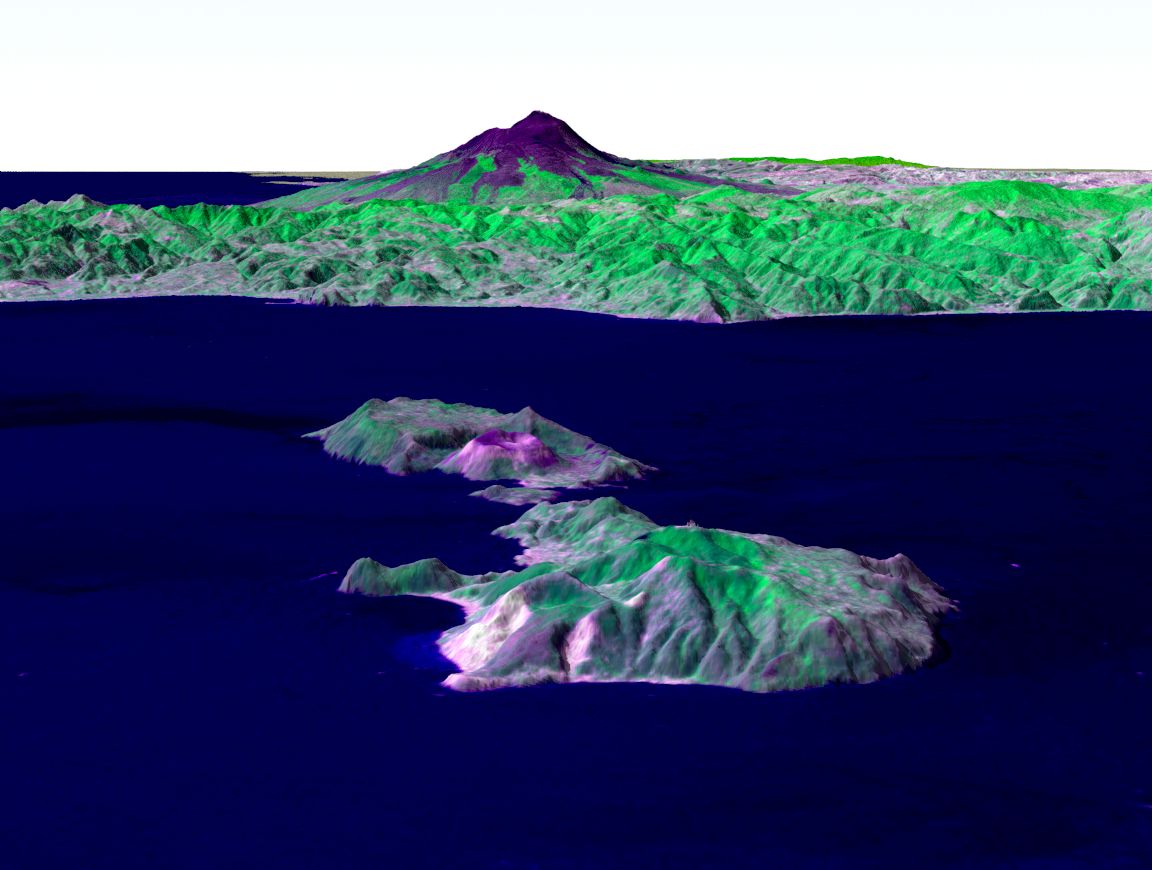

Perspective View, Mt. Etna, Italy & the Aeolian Islands

Italy’s Mount Etna and the Aeolian Islands are the focus of this perspective view made from an Advanced Spaceborne Thermal and Emission Radiometer (ASTER) image from NASA’s Terra spacecraft overlaid on Shuttle Radar Topography Mission (SRTM) topography. The image is looking south with the islands of Lipari and Vulcano in the foreground and Etna with its dark lava flows on the skyline. Vulcano also hosts an active volcano, the cone of which is prominent. In late October 2002, Etna erupted again, sending lava flows down the north and south sides of the volcano. The north flows are near the center of this view, but the ASTER image is from before the eruption.

In addition to the terrestrial applications of these data for understanding active volcanoes and hazards associated with them such as lava flows and explosive eruptions, geologists studying Mars find these data useful as an analog to martian landforms and geologic processes. In late September 2002, a field conference with the theme of Terrestrial Analogs to Mars focused on Mount Etna allowing Mars geologists to see in person the types of features they can only sample remotely.

Elevation data used in this image was acquired by SRTM aboard the Space Shuttle Endeavour, launched on Feb. 11, 2000. SRTM used the same radar instrument that comprised the Spaceborne Imaging Radar-C/X-Band Synthetic Aperture Radar (SIR-C/X-SAR) that flew twice on the Space Shuttle Endeavour in 1994. SRTM was designed to collect 3-D measurements of the Earth’s surface. To collect the 3-D data, engineers added a 60-meter (approximately 200-foot) mast, installed additional C-band and X-band antennas, and improved tracking and navigation devices. The mission is a cooperative project between NASA, the National Imagery and Mapping Agency (NIMA) of the U.S. Department of Defense and the German and Italian space agencies. It is managed by NASA’s Jet Propulsion Laboratory, Pasadena, Calif., for NASA’s Earth Science Enterprise, Washington, D.C.

Size: Varies across scene
Location: 38.25 degrees North latitude, 15 degrees East longitude
Orientation: Looking south
Image Data: ASTER bands 2, 3, 1 as red, green, blue, respectively.
Original Data Resolution: SRTM 1 arc-second (30 meters or 98 feet)
Date Acquired: February 2000 (SRTM), July 29, 2001 (ASTER)

Credit: NASA/JPL